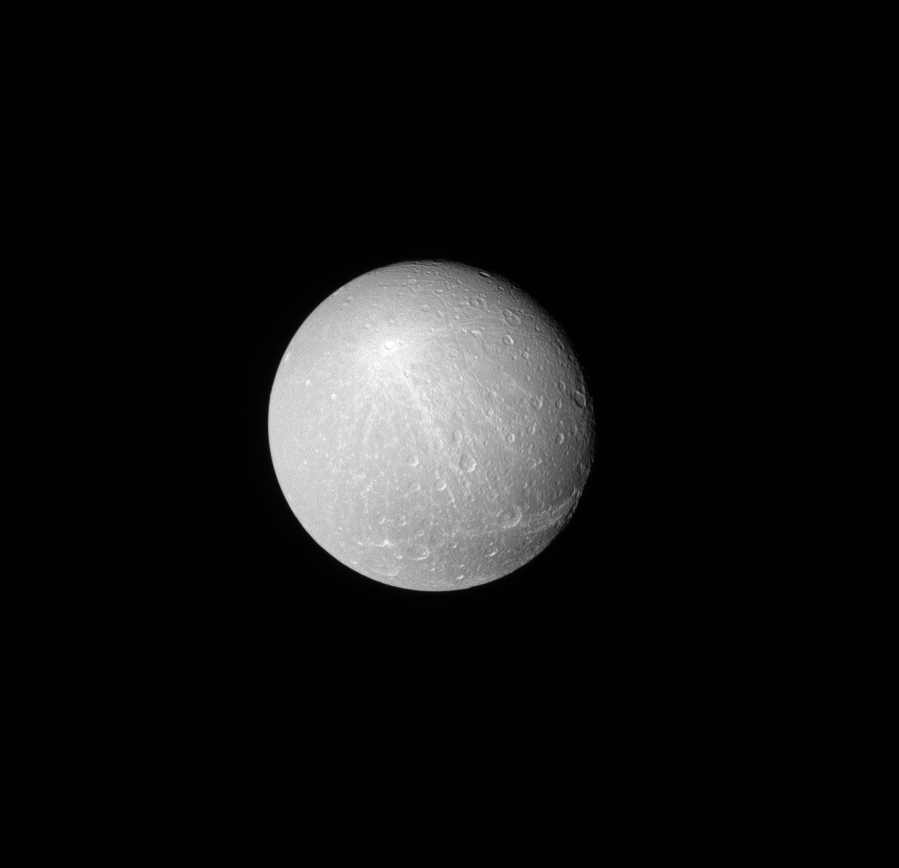

Rays of Creusa

When viewed from a distance with the sun directly behind Cassini, the larger, brighter craters really stand out on moons like Dione.

Among these larger craters, some leave bright ray patterns across the moon, calling attention to their existence and to the violence of their creation.

The rayed crater seen here on Dione (698 miles, or 1,123 kilometers across) is named Creusa. The rays are brighter material blasted out by the impact that formed the crater. Scientists can use the patterns of ejecta (like these rays), to help determine the order of geological events on a moon’s surface by examining which features lie on top of other features.

This view looks toward the Saturn-facing side of Dione. North on Dione is up and rotated 31 degrees to the right. The image was taken with the Cassini spacecraft narrow-angle camera on Nov. 26, 2016 using a spectral filter which preferentially admits wavelengths of near-infrared light centered at 727 nanometers.

The view was obtained at a distance of approximately 350,000 miles (560,000 kilometers) from Dione. Image scale is 1.8 miles (3 kilometers) per pixel.

The Cassini mission is a cooperative project of NASA, ESA (the European Space Agency) and the Italian Space Agency. The Jet Propulsion Laboratory, a division of the California Institute of Technology in Pasadena, manages the mission for NASA’s Science Mission Directorate, Washington. The Cassini orbiter and its two onboard cameras were designed, developed and assembled at JPL. The imaging operations center is based at the Space Science Institute in Boulder, Colorado.

Credit: NASA/JPL-Caltech/Space Science Institute